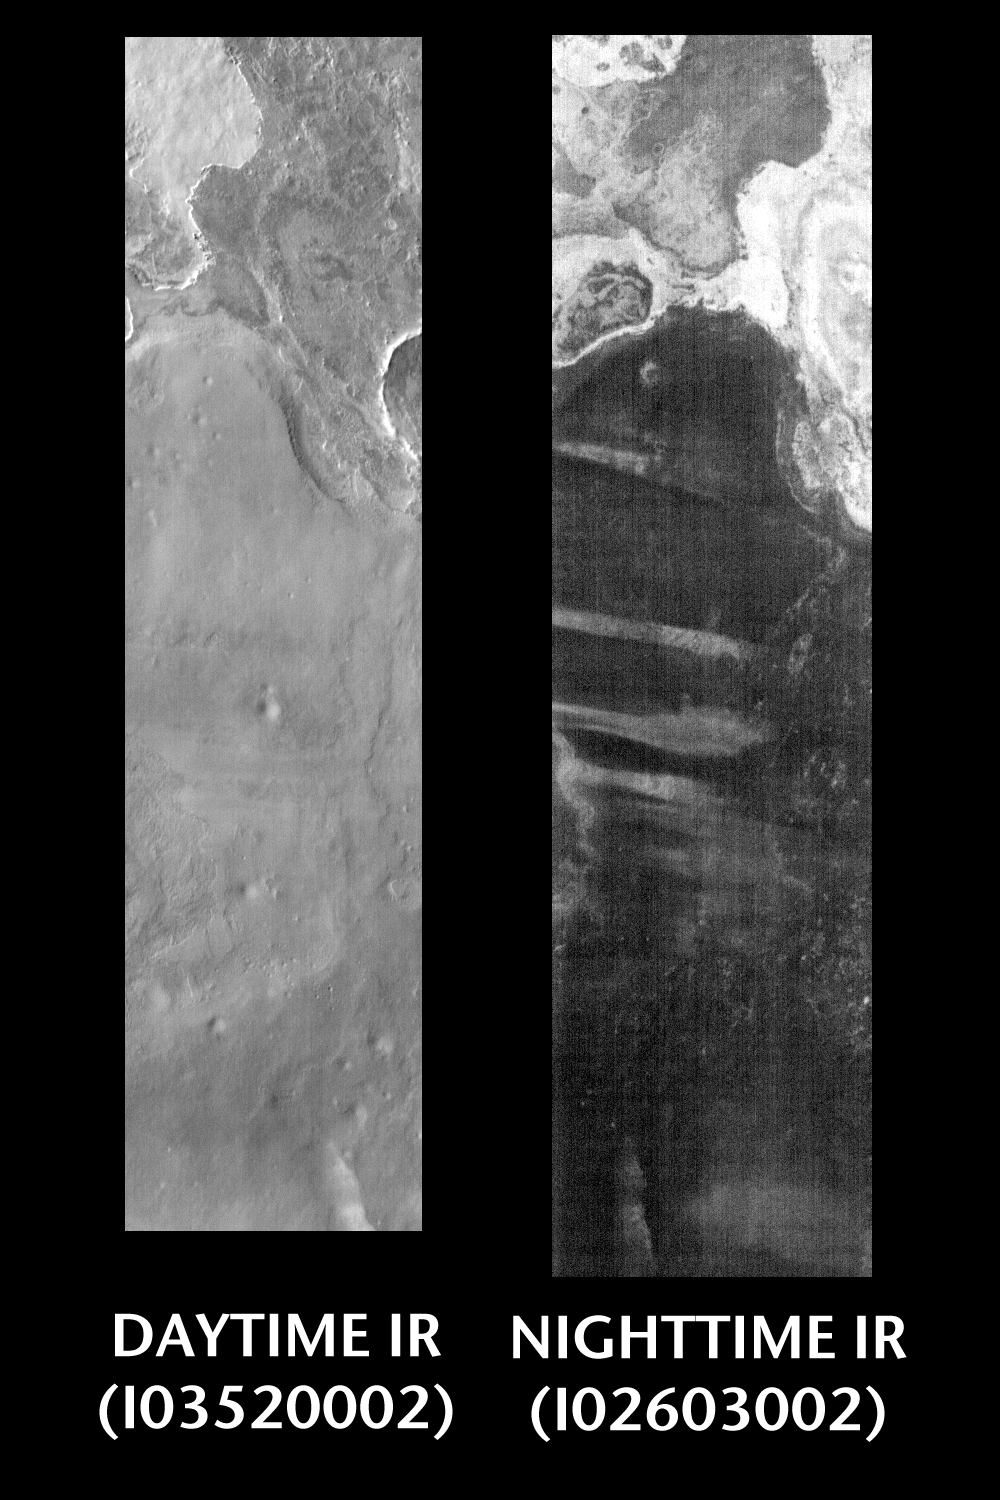

Day And Night In Terra Meridiani

Released 11 June 2004

This pair of images shows part of the Terra Meridiani region.

Day/Night Infrared Pairs

The image pairs presented focus on a single surface feature as seen in both the daytime and nighttime by the infrared THEMIS camera. The nighttime image (right) has been rotated 180 degrees to place north at the top.

Infrared image interpretation

Daytime:Infrared images taken during the daytime exhibit both the morphological and thermophysical properties of the surface of Mars. Morphologic details are visible due to the effect of sun-facing slopes receiving more energy than antisun-facing slopes. This creates a warm (bright) slope and cool (dark) slope appearance that mimics the light and shadows of a visible wavelength image. Thermophysical properties are seen in that dust heats up more quickly than rocks. Thus dusty areas are bright and rocky areas are dark.

Nighttime:Infrared images taken during the nighttime exhibit only the thermophysical properties of the surface of Mars. The effect of sun-facing versus non-sun-facing energy dissipates quickly at night. Thermophysical effects dominate as different surfaces cool at different rates through the nighttime hours. Rocks cool slowly, and are therefore relatively bright at night (remember that rocks are dark during the day). Dust and other fine grained materials cool very quickly and are dark in nighttime infrared images.

Image information: IR instrument. Latitude 1.3, Longitude 0.5 East (359.5 West). 100 meter/pixel resolution.

Note: this THEMIS visual image has not been radiometrically nor geometrically calibrated for this preliminary release. An empirical correction has been performed to remove instrumental effects. A linear shift has been applied in the cross-track and down-track direction to approximate spacecraft and planetary motion. Fully calibrated and geometrically projected images will be released through the Planetary Data System in accordance with Project policies at a later time.

NASA’s Jet Propulsion Laboratory manages the 2001 Mars Odyssey mission for NASA’s Office of Space Science, Washington, D.C. The Thermal Emission Imaging System (THEMIS) was developed by Arizona State University, Tempe, in collaboration with Raytheon Santa Barbara Remote Sensing. The THEMIS investigation is led by Dr. Philip Christensen at Arizona State University. Lockheed Martin Astronautics, Denver, is the prime contractor for the Odyssey project, and developed and built the orbiter. Mission operations are conducted jointly from Lockheed Martin and from JPL, a division of the California Institute of Technology in Pasadena.

Credit: NASA/JPL/Arizona State University